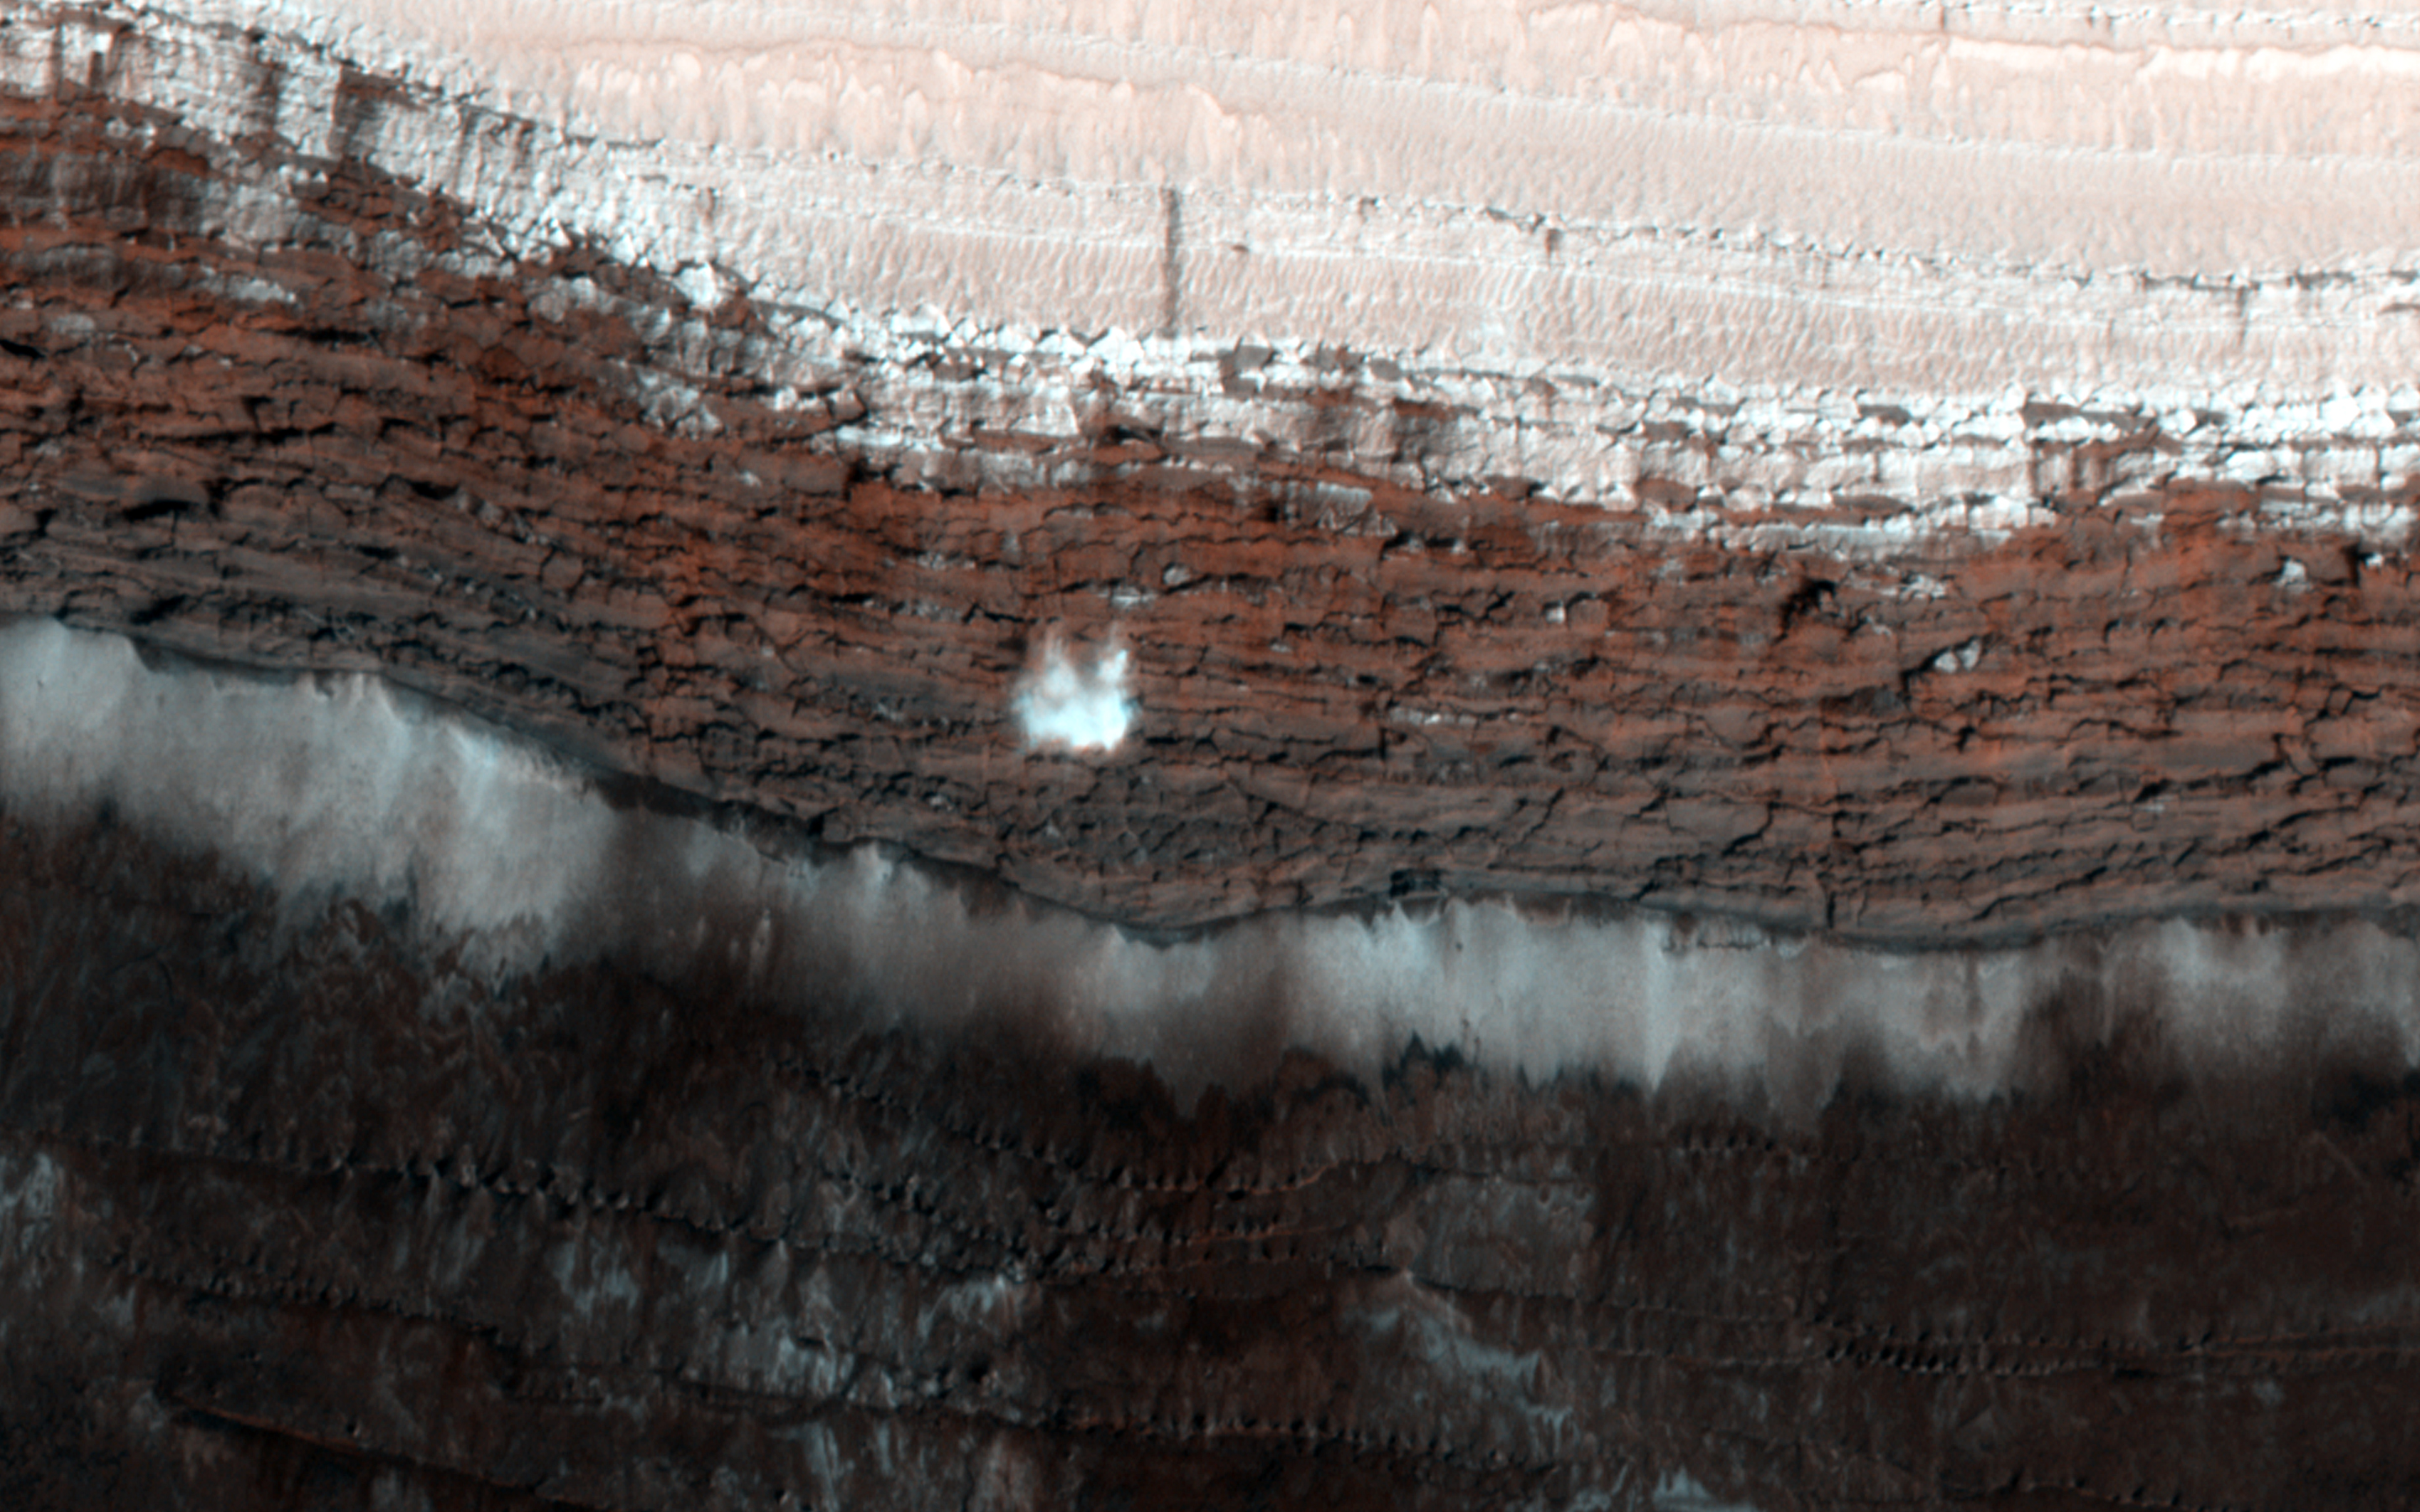

Dynamic Mars

This scarp at the edge of the North Polar layered deposits of Mars is the site of the most frequent frost avalanches seen by HiRISE. At this season, northern spring, frost avalanches are common and HiRISE monitors the scarp to learn more about the timing and frequency of the avalanches, and their relationship to the evolution of frost on the flat ground above and below the scarp.

This picture managed to capture a small avalanche in progress, right in the color strip. See if you can spot it in the browse image, and then click on the cutout to see it at full resolution. The small white cloud in front of the brick red cliff is likely carbon dioxide frost dislodged from the layers above, caught in the act of cascading down the cliff. It is larger than it looks, more than 20 meters across, and (based on previous examples) it will likely kick up clouds of dust when it hits the ground.

The avalanches tend to take place at a season when the North Polar region is warming, suggesting that the avalanches may be triggered by thermal expansion. The avalanches remind us, along with active sand dunes, dust devils, slope streaks and recurring slope lineae, that Mars is an active and dynamic planet.

The University of Arizona, Tucson, operates HiRISE, which was built by Ball Aerospace & Technologies Corp., Boulder, Colo. NASA’s Jet Propulsion Laboratory, a division of the California Institute of Technology in Pasadena, manages the Mars Reconnaissance Orbiter Project for NASA’s Science Mission Directorate, Washington.

Credit: NASA/JPL-Caltech/Univ. of Arizona